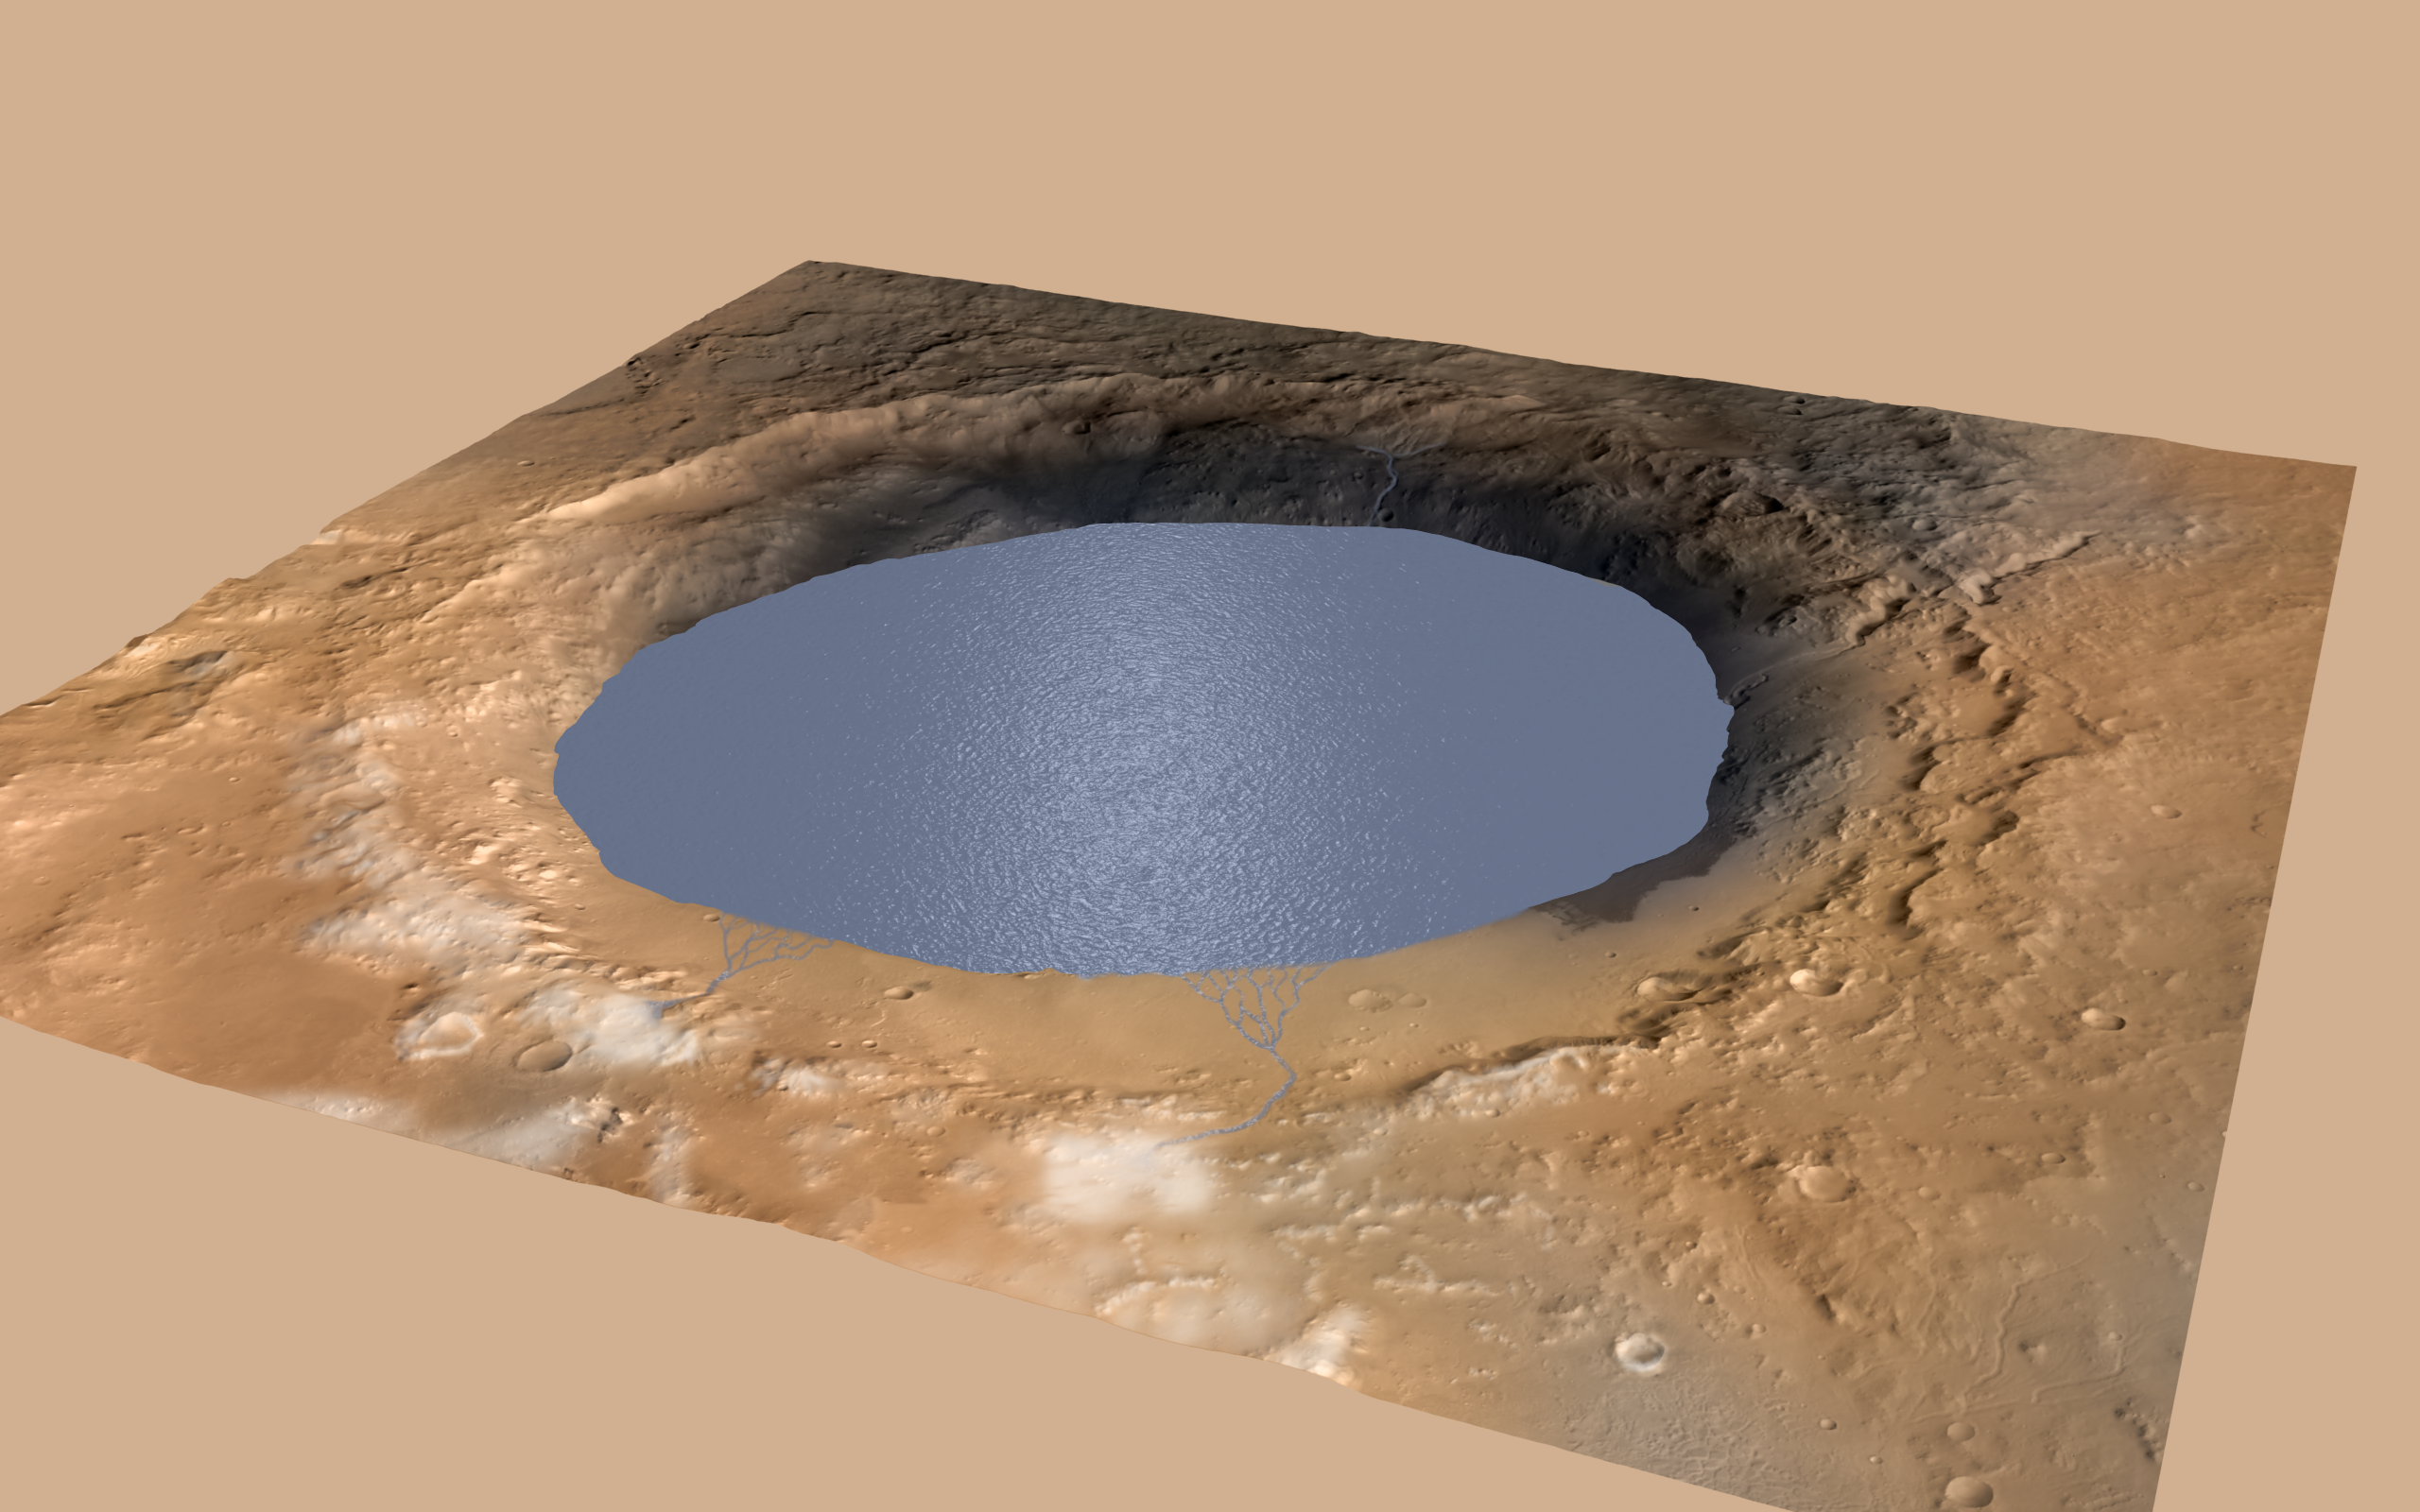

Simulated View of Gale Crater Lake on Mars

This illustration depicts a lake of water partially filling Mars’ Gale Crater, receiving runoff from snow melting on the crater’s northern rim. Evidence of ancient streams, deltas and lakes that NASA’s Curiosity Mars rover mission has found in the patterns of sedimentary deposits in Gale Crater suggests the crater held a lake such as this more than three billion years ago, filling and drying in multiple cycles over tens of millions of years.

Gale Crater is 96 miles (154 kilometers) in diameter. This view is looking toward the southeast. The land surface in this illustration is the area’s modern shape. Three billion years ago, the rim would have been higher and less eroded. A large layered mountain, Mount Sharp, now stands in the middle of Gale Crater. Accumulation of sediments in lakes, deltas, streams and wind-blown deposits is proposed to have formed the layers making up the lower portion of the mountain. When the crater first held a lake, it might have had central peak, much smaller than Mount Sharp, formed as a rebound from the impact that excavated the crater. Such a peak might have appeared as an island in the lake.

This illustration incorporates portions of a simulated oblique view of Gale Crater (PIA15292) based on elevation data from the High Resolution Stereo Camera on the European Space Agency’s Mars Express orbiter, image data from the Context Camera on NASA’s Mars Reconnaissance Orbiter, and color information from Viking Orbiter imagery. The appearance of snow is added as part of the simulation of conditions from billions of years ago. The lake is depicted filling the crater approximately to the elevation where Curiosity found lakebed sediments in the “Pahrump Hills” outcrop at the base of Mount Sharp.

Credit: NASA/JPL-Caltech